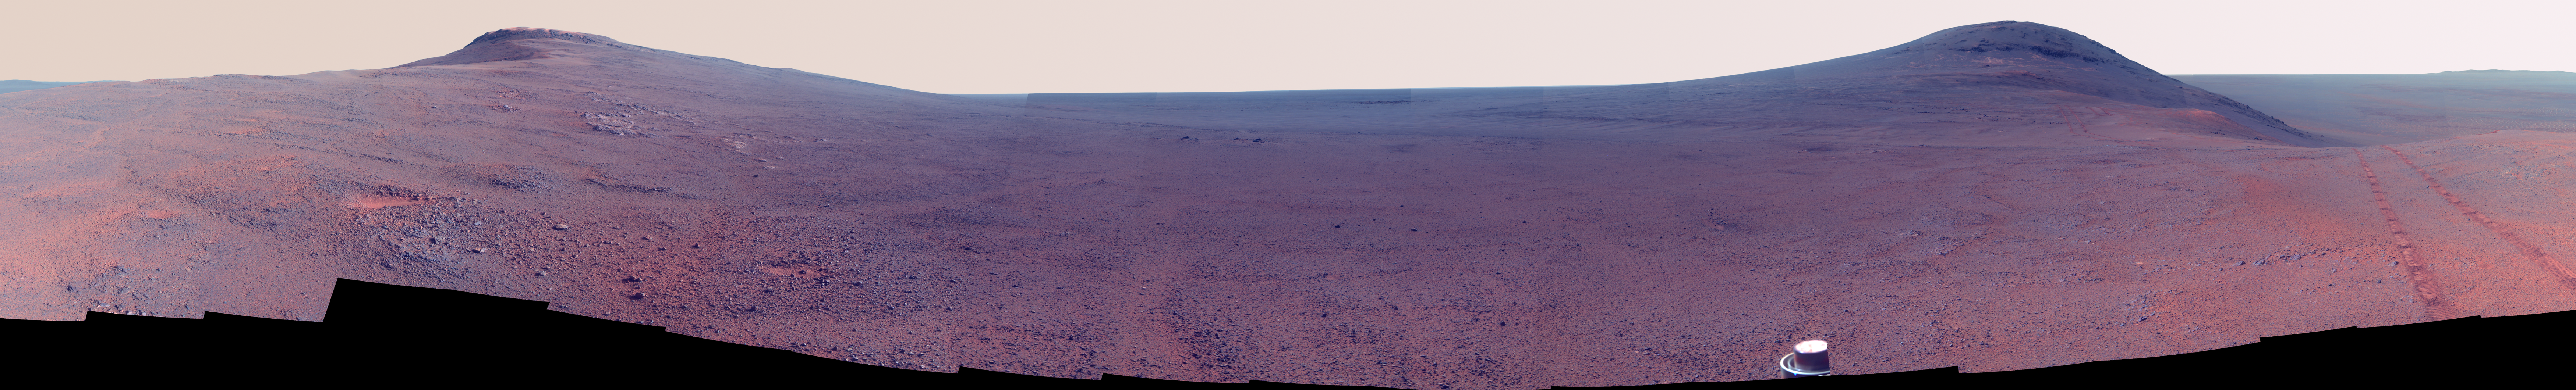

Panorama Above ‘Perseverance Valley’ (Enhanced Color)

Toward the right side of this enhanced-color scene is a broad notch in the crest of the western rim of Endeavour Crater. Wheel tracks in that area were left by NASA’s Mars Exploration Rover Opportunity as it observed “Perseverance Valley” from above in the spring of 2017. The valley is a major destination for the rover’s extended mission. It descends out of sight on the inner slope of the rim, extending down and eastward from that notch.

Opportunity’s panoramic camera (Pancam) took the component images for this view from a position outside the crater during the span of June 7 to June 19, 2017, sols 4753 to 4765 of the rover’s work on Mars.

This scene includes features that might have been ancient channels from water, ice or wind moving toward the notch in the rim, which might have been a spillway. Perseverance Valley, just on the other side, was likely carved by action of some fluid, such as water, water-lubricated debris, or wind. The mission is investigating to learn more about that process from evidence in place.

The panorama spans about three-fourths of a full-circle view, from southeastward on the left, through westward in the middle, to northeastward on the right. High points visible on the rim of Endeavour Crater include “Winnemucca” on the left and “Cape Tribulation” on the right. Winnemucca is part of the “Cape Byron” portion of the crater rim. The horizon at far right extends across the floor of Endeavour Crater, which is about 14 miles (22 kilometers) in diameter. Opportunity has been investigating sites on and near the western rim of Endeavour since 2011, following seven years of exploring smaller craters after its 2004 landing. Images showing more of the crater’s rim, for context, are at PIA21496, PIA21490 and PIA17758.

This view merges exposures taken through three of the Pancam’s color filters, centered on wavelengths of 753 nanometers (near-infrared), 535 nanometers (green) and 432 nanometers (violet). Color is enhanced in this version to make differences in surface materials more easily visible.

The rover team calls this the “Sprained Ankle” panorama because the images were collected during a driving moratorium while engineers diagnosed a temporary steering stall with one front wheel pointed outward more than 30 degrees. The team was able to straighten the wheel to point straight ahead, and then resumed driving.

The location from which this scene was recorded is labeled as “Sol 4752” on a later traverse map. Opportunity subsequently entered the upper end of Perseverance Valley and returned views looking down the valley and back up toward the rim crest from the location it reached on July 7 (Sol 4782).

Photojournal Note: Also available is the full resolution TIFF file PIA21722_full.tif. This file may be too large to view from a browser; it can be downloaded onto your desktop by right-clicking on the previous link and viewed with image viewing software.

Credit: NASA/JPL-Caltech/Cornell/Arizona State Univ.